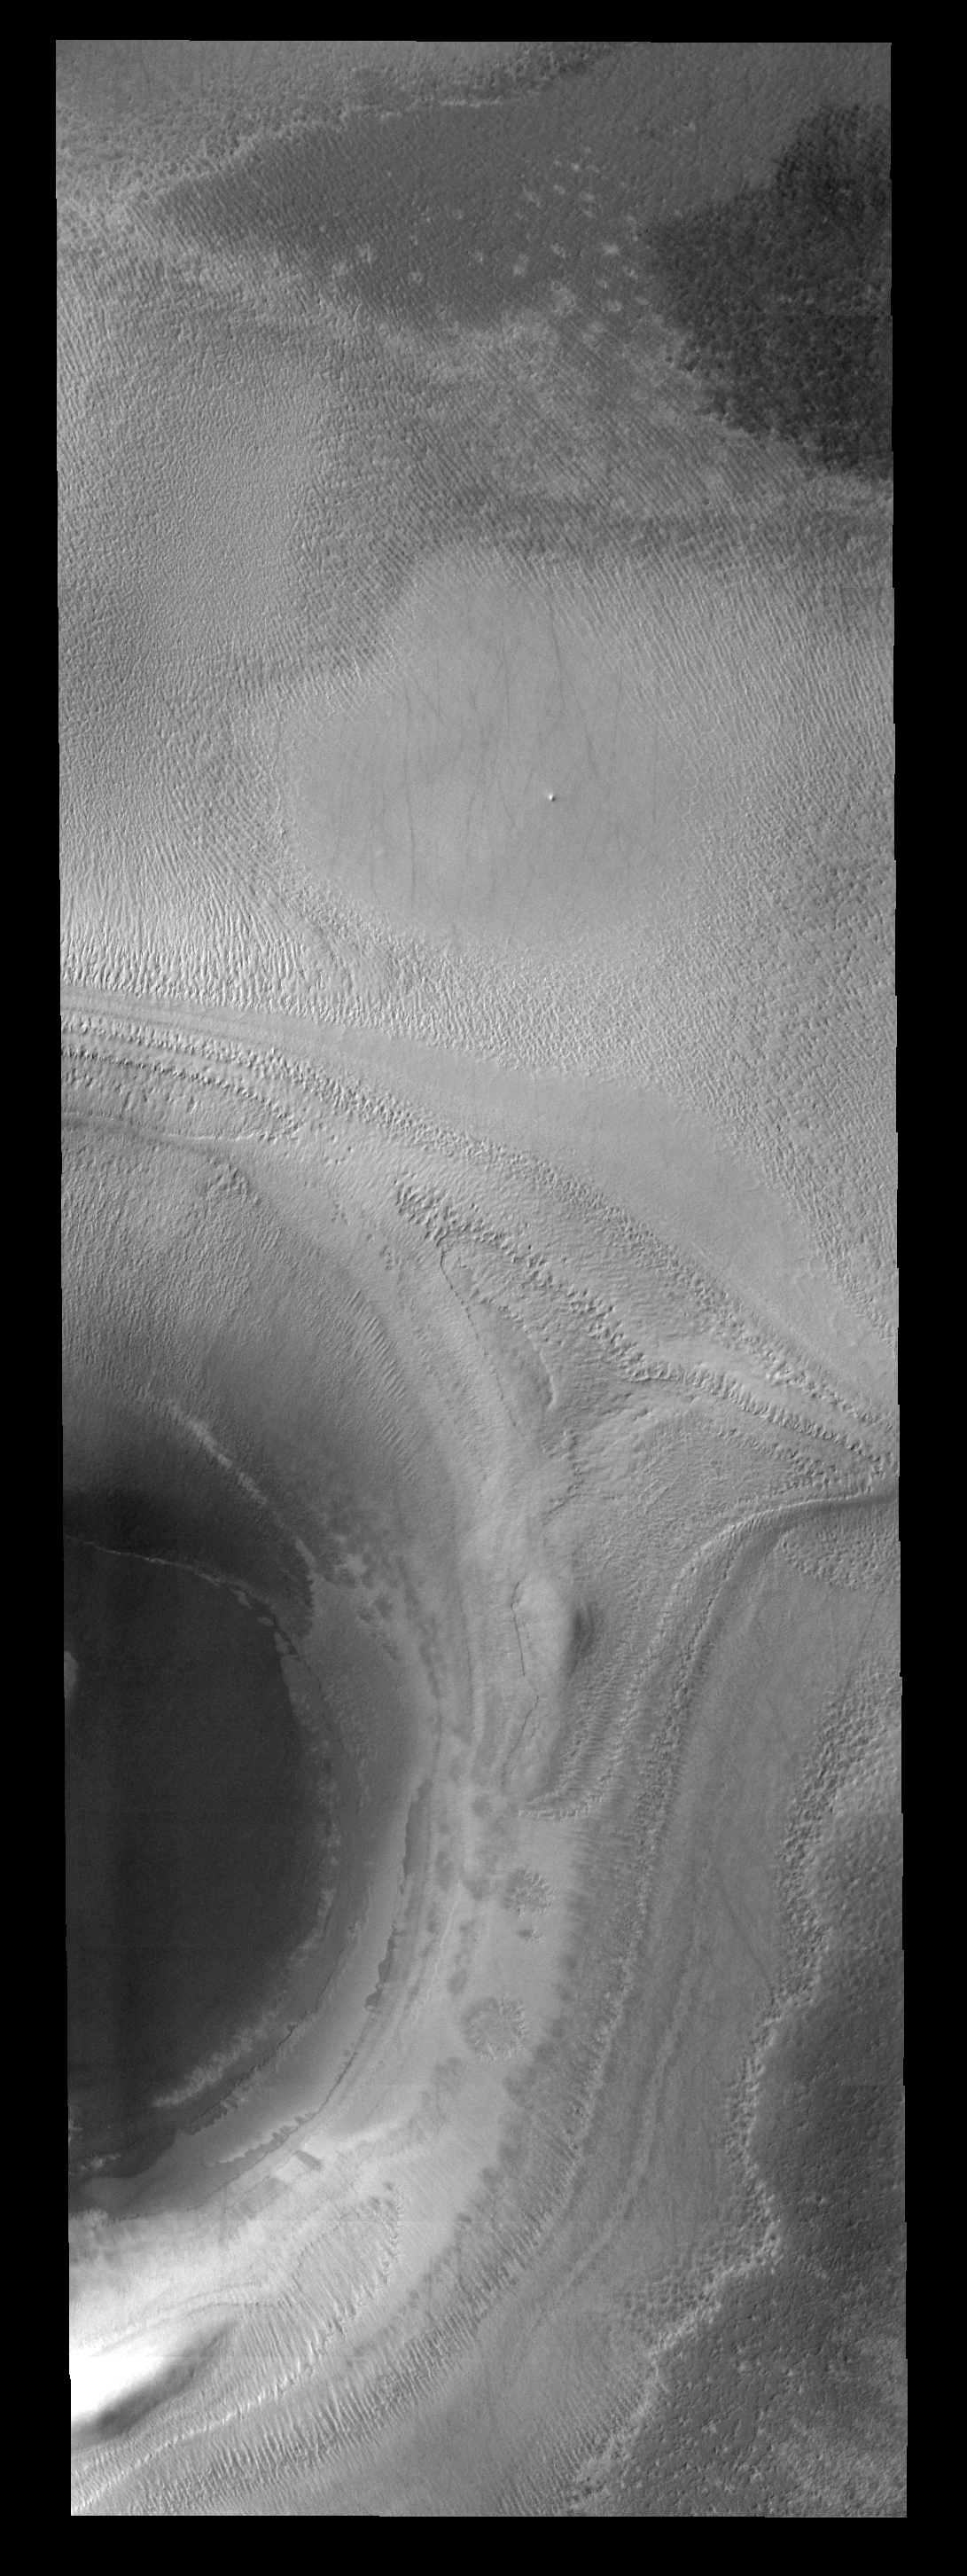

Polar Crater

This image shows half of a crater on the polar cap.

Image information: VIS instrument. Latitude -78.2N, Longitude 188.2E. 17 meter/pixel resolution.

Please see the THEMIS Data Citation Note for details on crediting THEMIS images.

Note: this THEMIS visual image has not been radiometrically nor geometrically calibrated for this preliminary release. An empirical correction has been performed to remove instrumental effects. A linear shift has been applied in the cross-track and down-track direction to approximate spacecraft and planetary motion. Fully calibrated and geometrically projected images will be released through the Planetary Data System in accordance with Project policies at a later time.

NASA’s Jet Propulsion Laboratory manages the 2001 Mars Odyssey mission for NASA’s Office of Space Science, Washington, D.C. The Thermal Emission Imaging System (THEMIS) was developed by Arizona State University, Tempe, in collaboration with Raytheon Santa Barbara Remote Sensing. The THEMIS investigation is led by Dr. Philip Christensen at Arizona State University. Lockheed Martin Astronautics, Denver, is the prime contractor for the Odyssey project, and developed and built the orbiter. Mission operations are conducted jointly from Lockheed Martin and from JPL, a division of the California Institute of Technology in Pasadena.

Credit: NASA/JPL/ASU